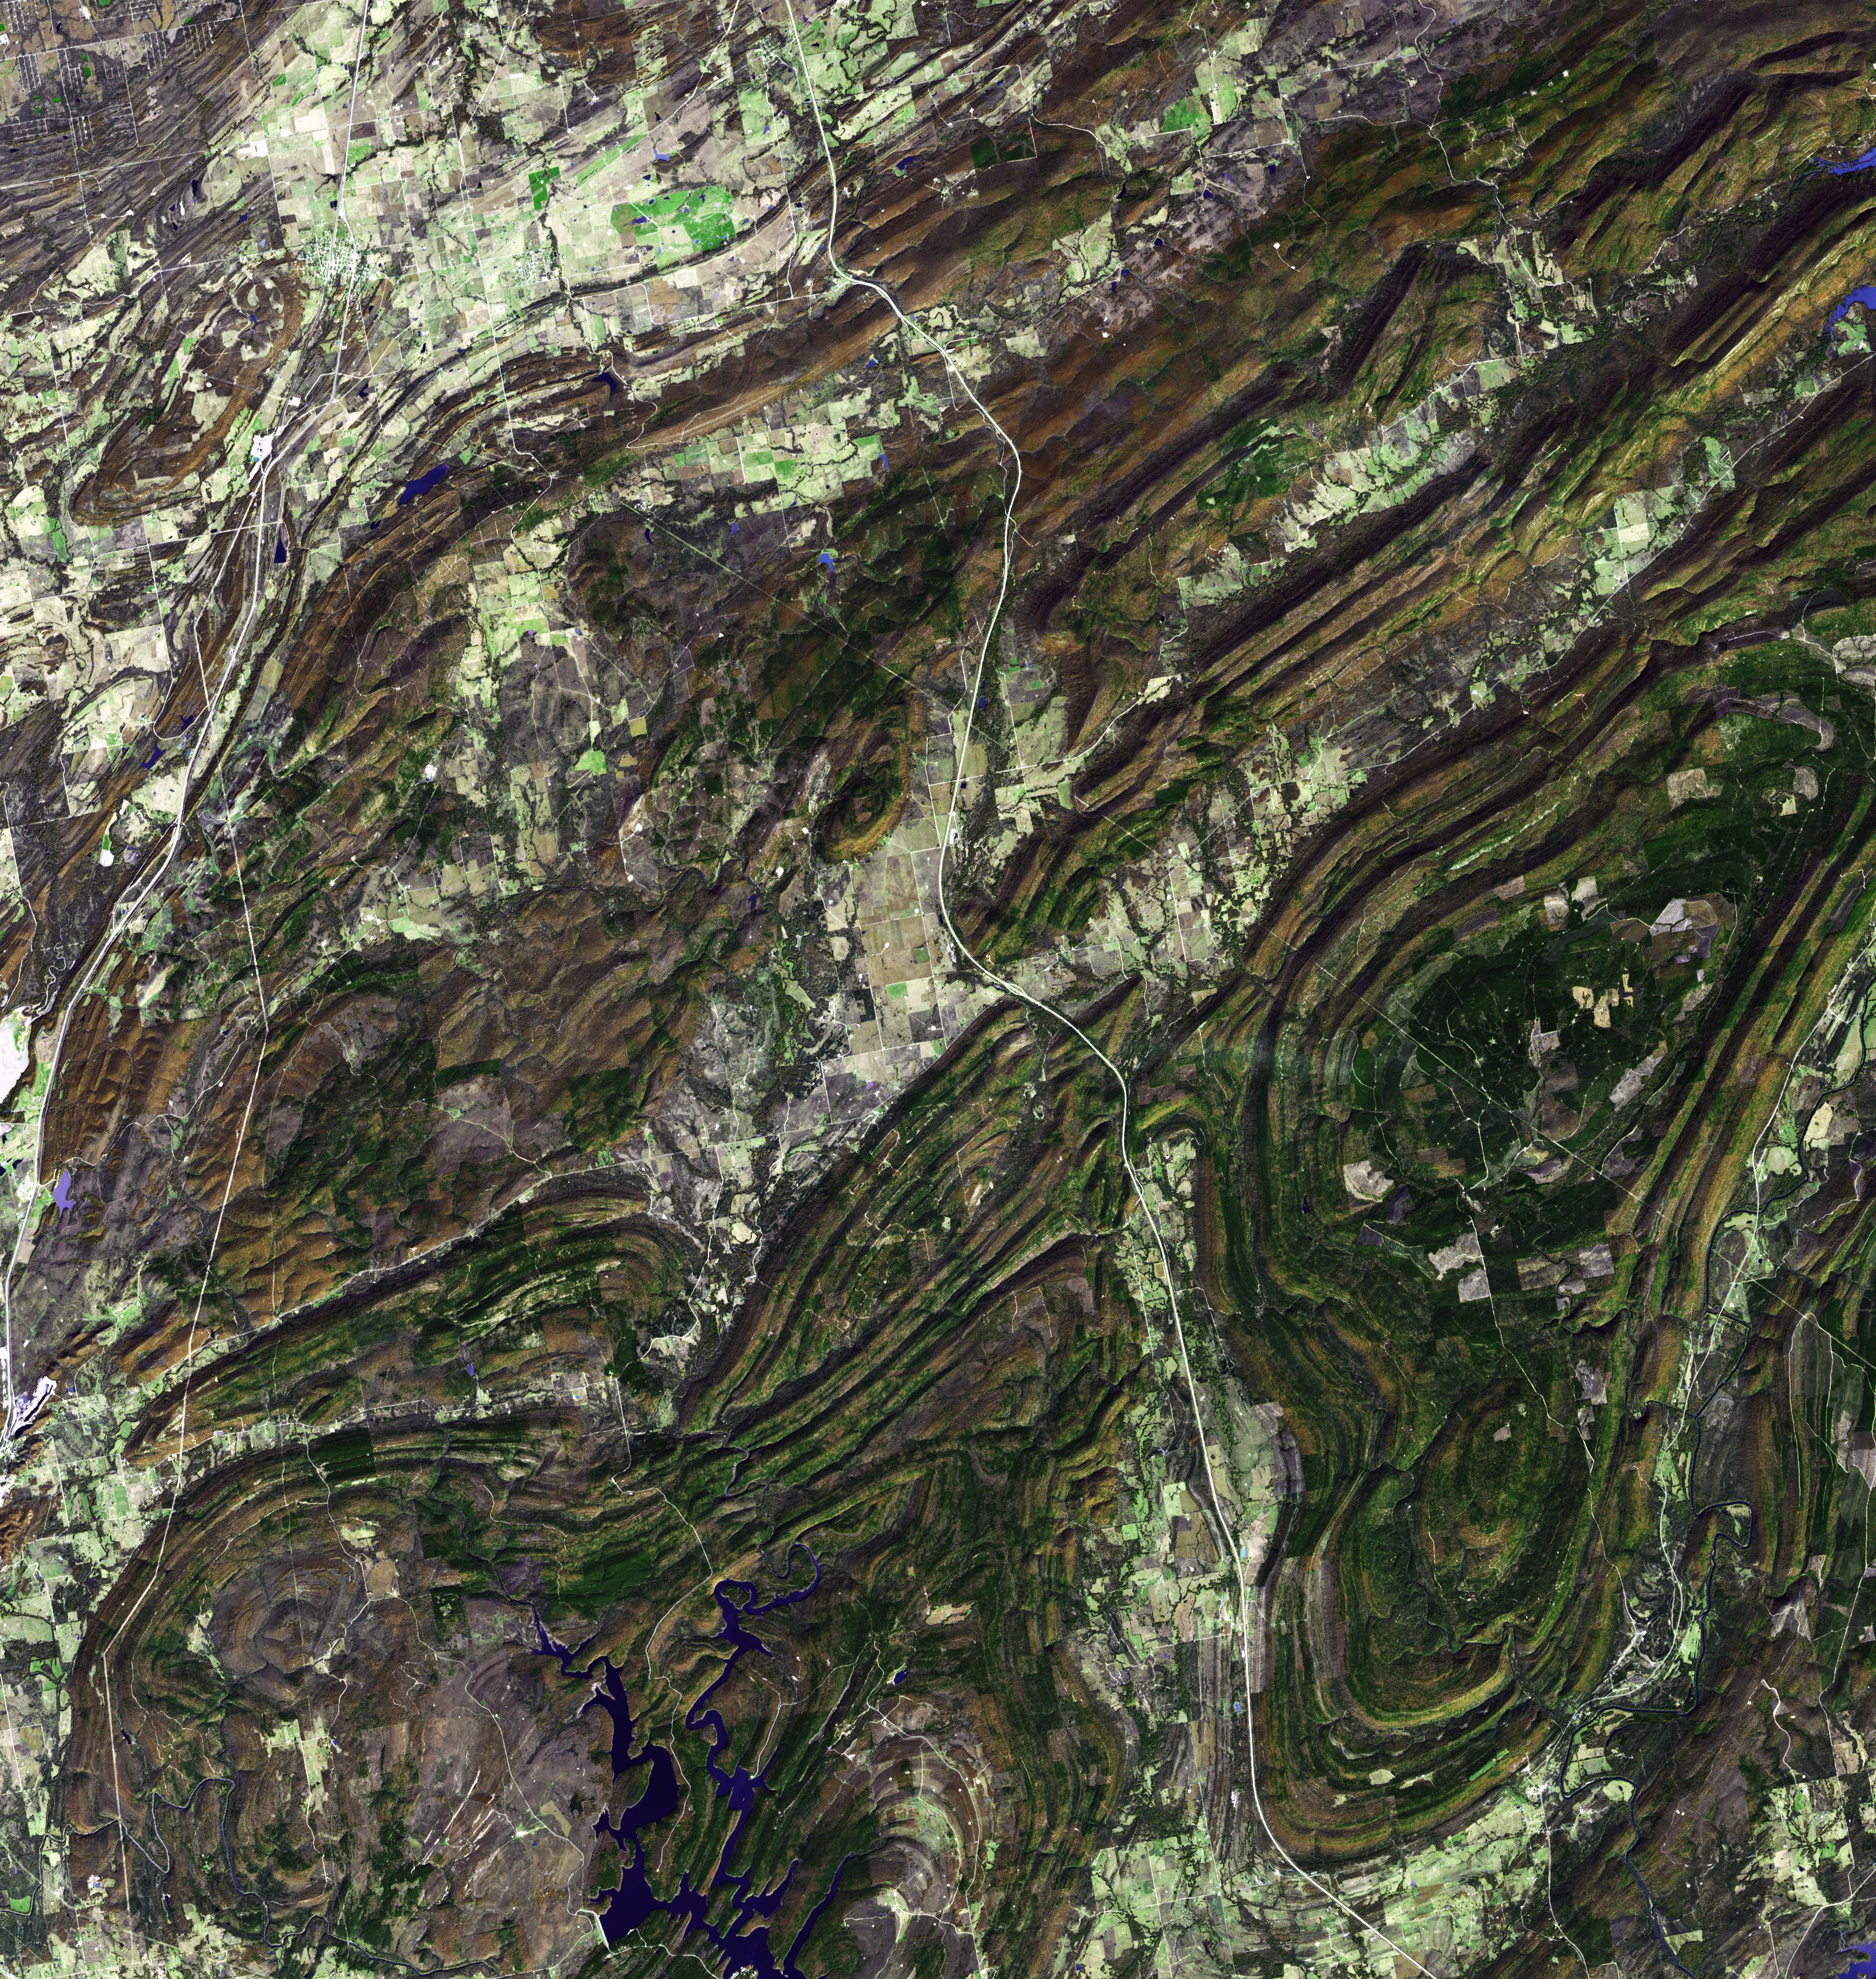

Ouachita Mtns., Oklahoma

Originally released Oct. 8, 2010.

The Ouachita Mountains in southeast Oklahoma are part of the only major mountainous region between the Rockies and the Appalachians. The Ouachitas are fold mountains, formed about 300 million years ago when the South American Plate drifted northward, colliding with the North American Plate. The first recorded exploration by Europeans was in 1521 by Hernando de Soto. Forming part of the Louisiana Purchase, President Jefferson sent William Dunbar and Dr. George Hunter to reconnoiter the area. The image was acquired November 13, 2002, covers an area of 48 x 50 km, and is located at 34.6 degrees north latitude, 95.8 degrees west longitude.

With its 14 spectral bands from the visible to the thermal infrared wavelength region and its high spatial resolution of 15 to 90 meters (about 50 to 300 feet), ASTER images Earth to map and monitor the changing surface of our planet. ASTER is one of five Earth-observing instruments launched Dec. 18, 1999, on Terra. The instrument was built by Japan’s Ministry of Economy, Trade and Industry. A joint U.S./Japan science team is responsible for validation and calibration of the instrument and data products.

The broad spectral coverage and high spectral resolution of ASTER provides scientists in numerous disciplines with critical information for surface mapping and monitoring of dynamic conditions and temporal change. Example applications are: monitoring glacial advances and retreats; monitoring potentially active volcanoes; identifying crop stress; determining cloud morphology and physical properties; wetlands evaluation; thermal pollution monitoring; coral reef degradation; surface temperature mapping of soils and geology; and measuring surface heat balance.

The U.S. science team is located at NASA’s Jet Propulsion Laboratory, Pasadena, Calif. The Terra mission is part of NASA’s Science Mission Directorate, Washington, D.C.

Credit: NASA/GSFC/METI/ERSDAC/JAROS, and U.S./Japan ASTER Science Team